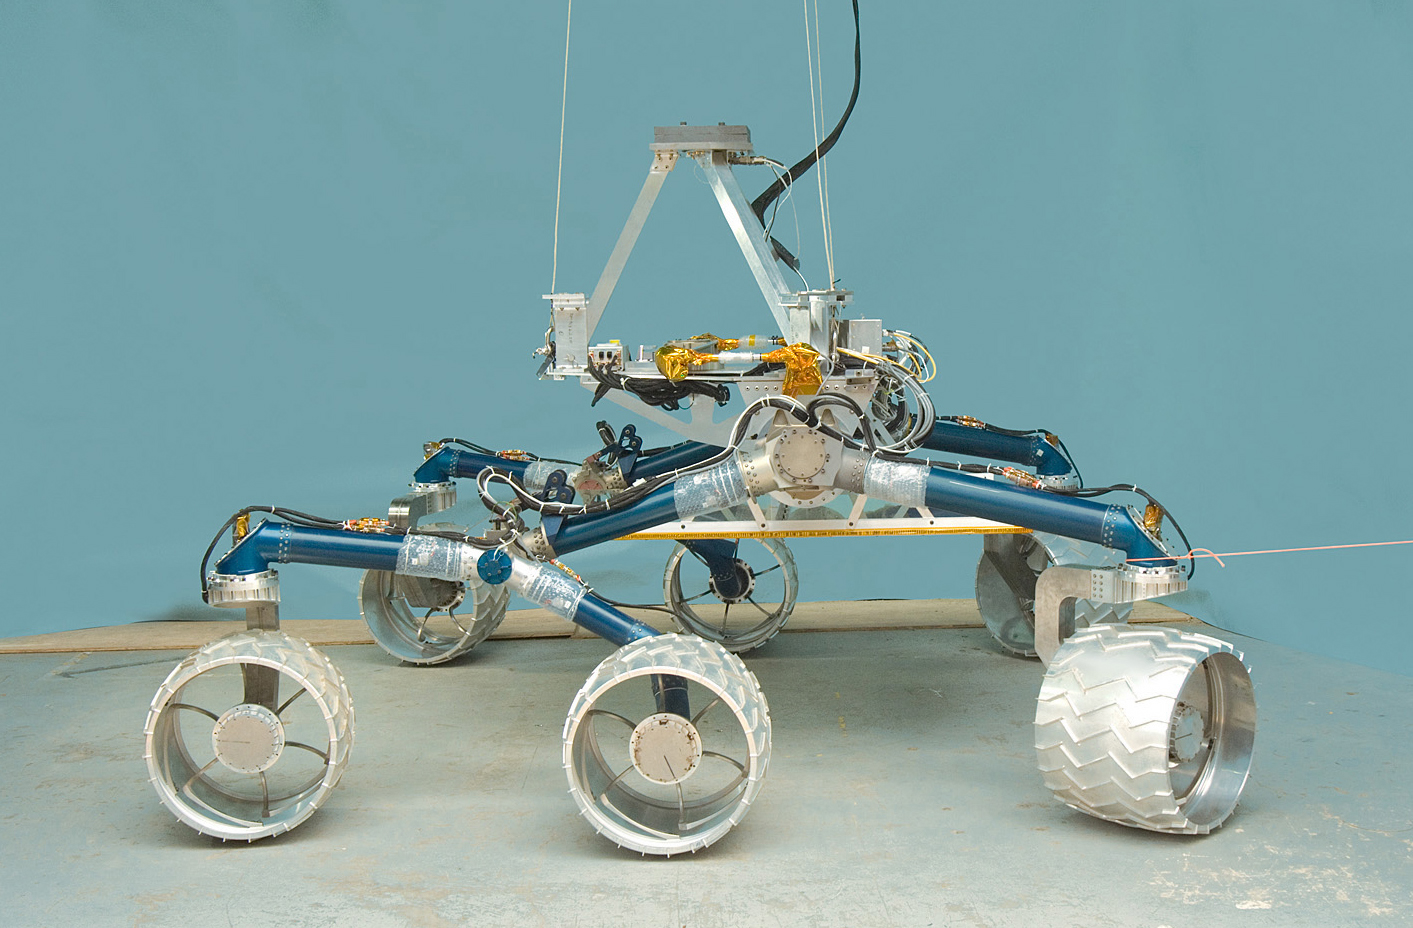

“Scarecrow”

The team developing NASA’s Mars Science Laboratory calls this test rover “Scarecrow” because the vehicle does not include a computer brain. Mobility engineers use this test rover to evaluate mobility and suspension performance.

The Mars Science Laboratory rover is in development for launch in 2009. JPL, a division of the California Institute of Technology, Pasadena, manages the mission for the NASA Science Mission Directorate, Washington.

Credit: NASA/JPL-Caltech